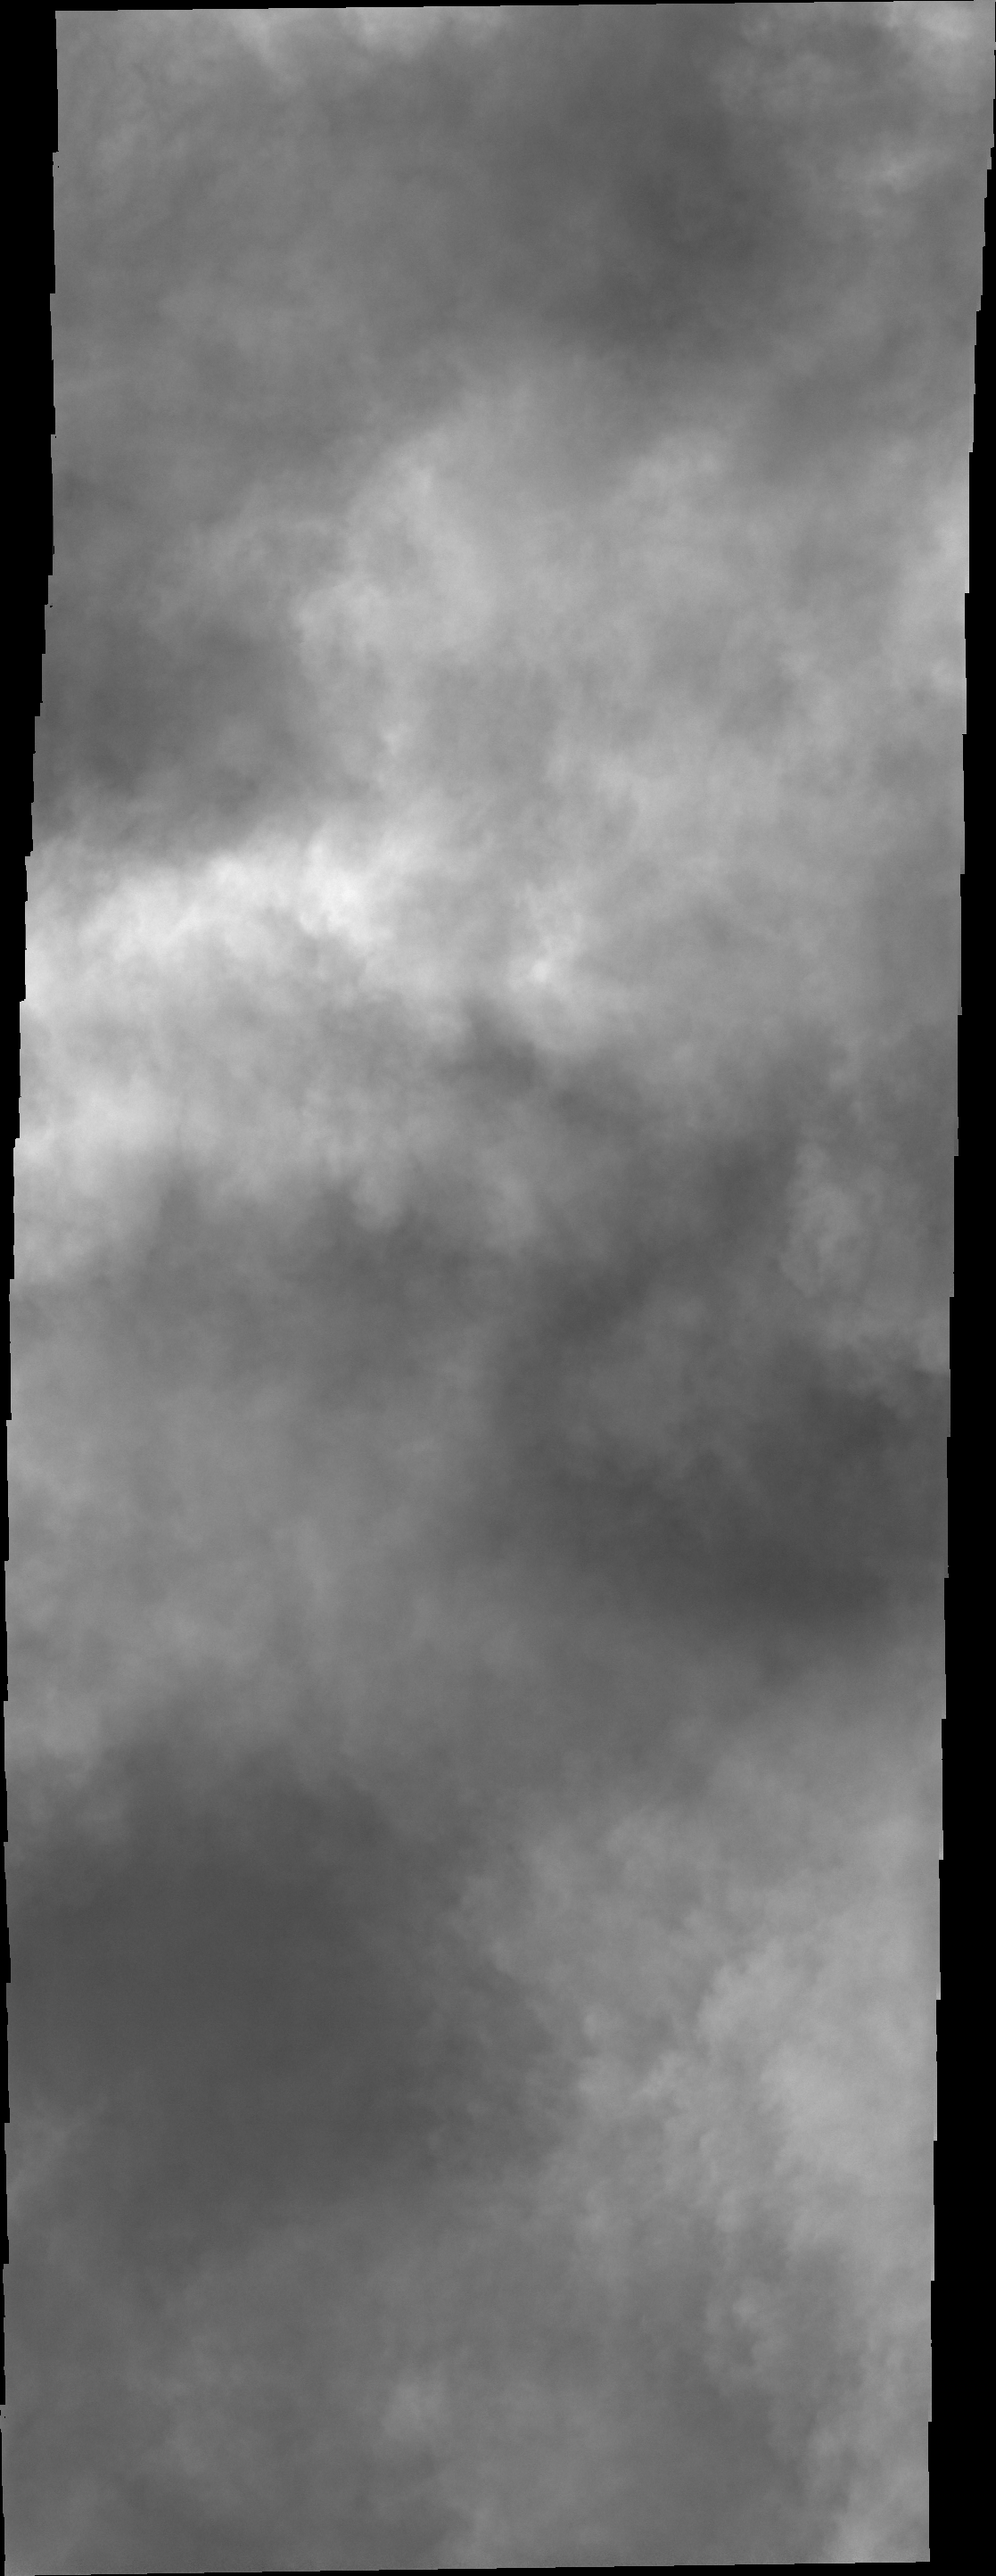

Clouds over Charlier Crater

This VIS image had been targeted on the dunes on the floor of Charlier Crater. Unfortunately, clouds are obscuring the view of the surface.

Credit: NASA/JPL/ASU